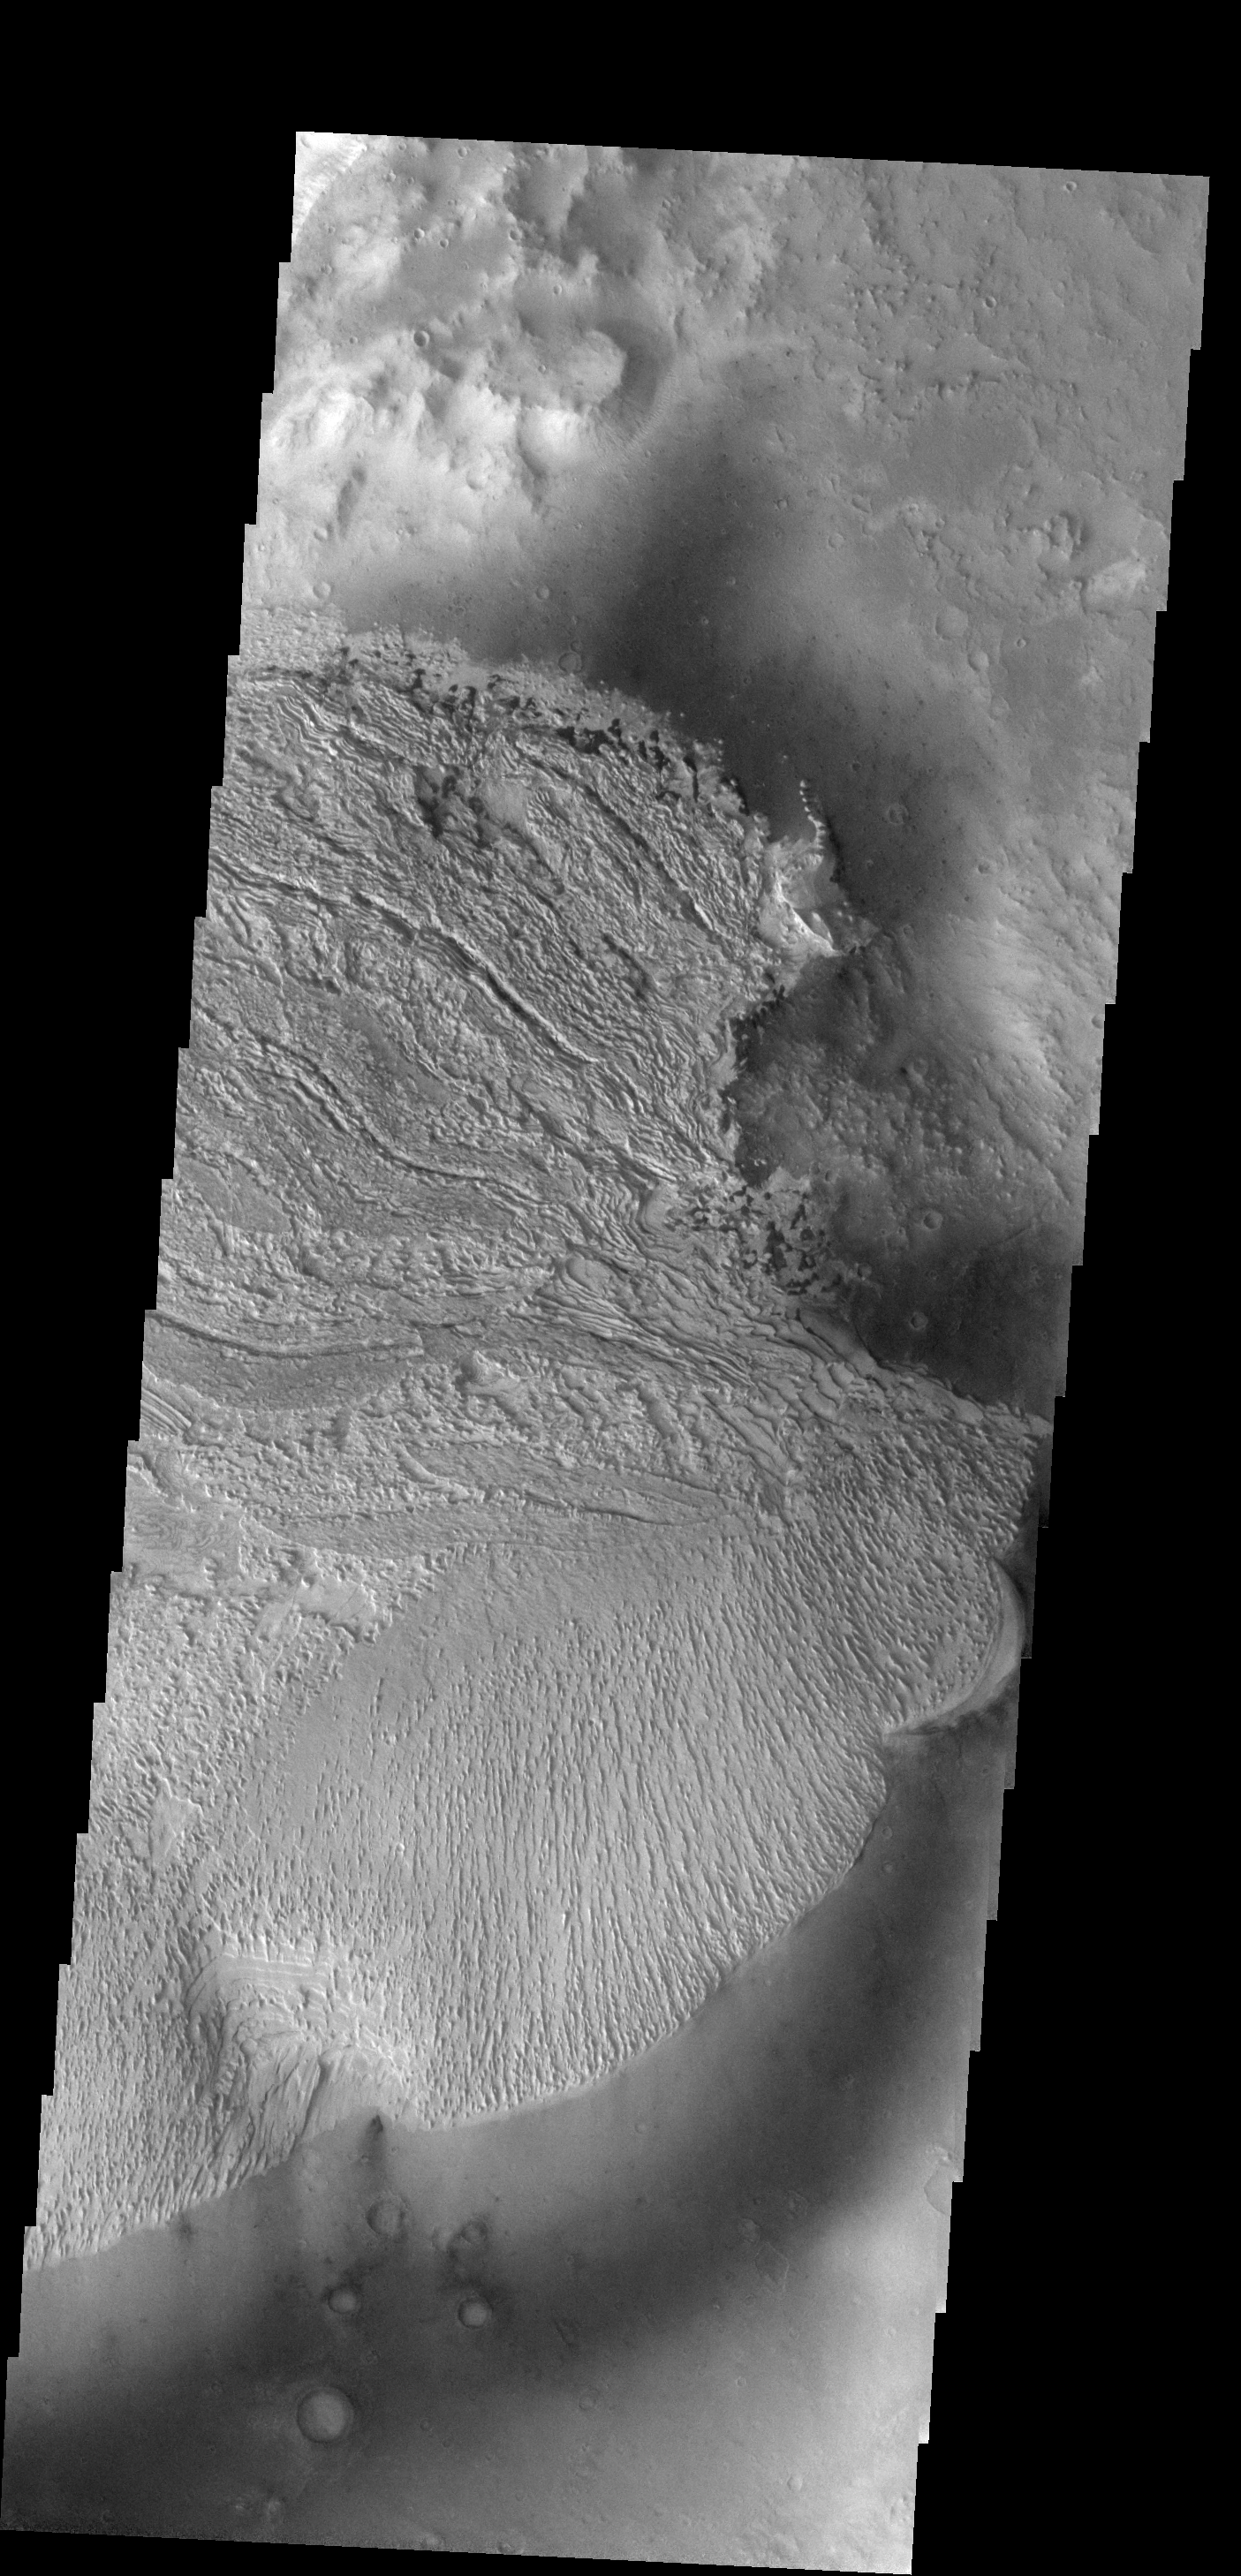

Becquerel Crater

This interesting deposit is located on the floor of Becquerel Crater.

Image information: VIS instrument. Latitude 21.3N, Longitude 352.2E. 18 meter/pixel resolution.

Note: this THEMIS visual image has not been radiometrically nor geometrically calibrated for this preliminary release. An empirical correction has been performed to remove instrumental effects. A linear shift has been applied in the cross-track and down-track direction to approximate spacecraft and planetary motion. Fully calibrated and geometrically projected images will be released through the Planetary Data System in accordance with Project policies at a later time.

NASA’s Jet Propulsion Laboratory manages the 2001 Mars Odyssey mission for NASA’s Office of Space Science, Washington, D.C. The Thermal Emission Imaging System (THEMIS) was developed by Arizona State University, Tempe, in collaboration with Raytheon Santa Barbara Remote Sensing. The THEMIS investigation is led by Dr. Philip Christensen at Arizona State University. Lockheed Martin Astronautics, Denver, is the prime contractor for the Odyssey project, and developed and built the orbiter. Mission operations are conducted jointly from Lockheed Martin and from JPL, a division of the California Institute of Technology in Pasadena.

Credit: NASA/JPL/ASU